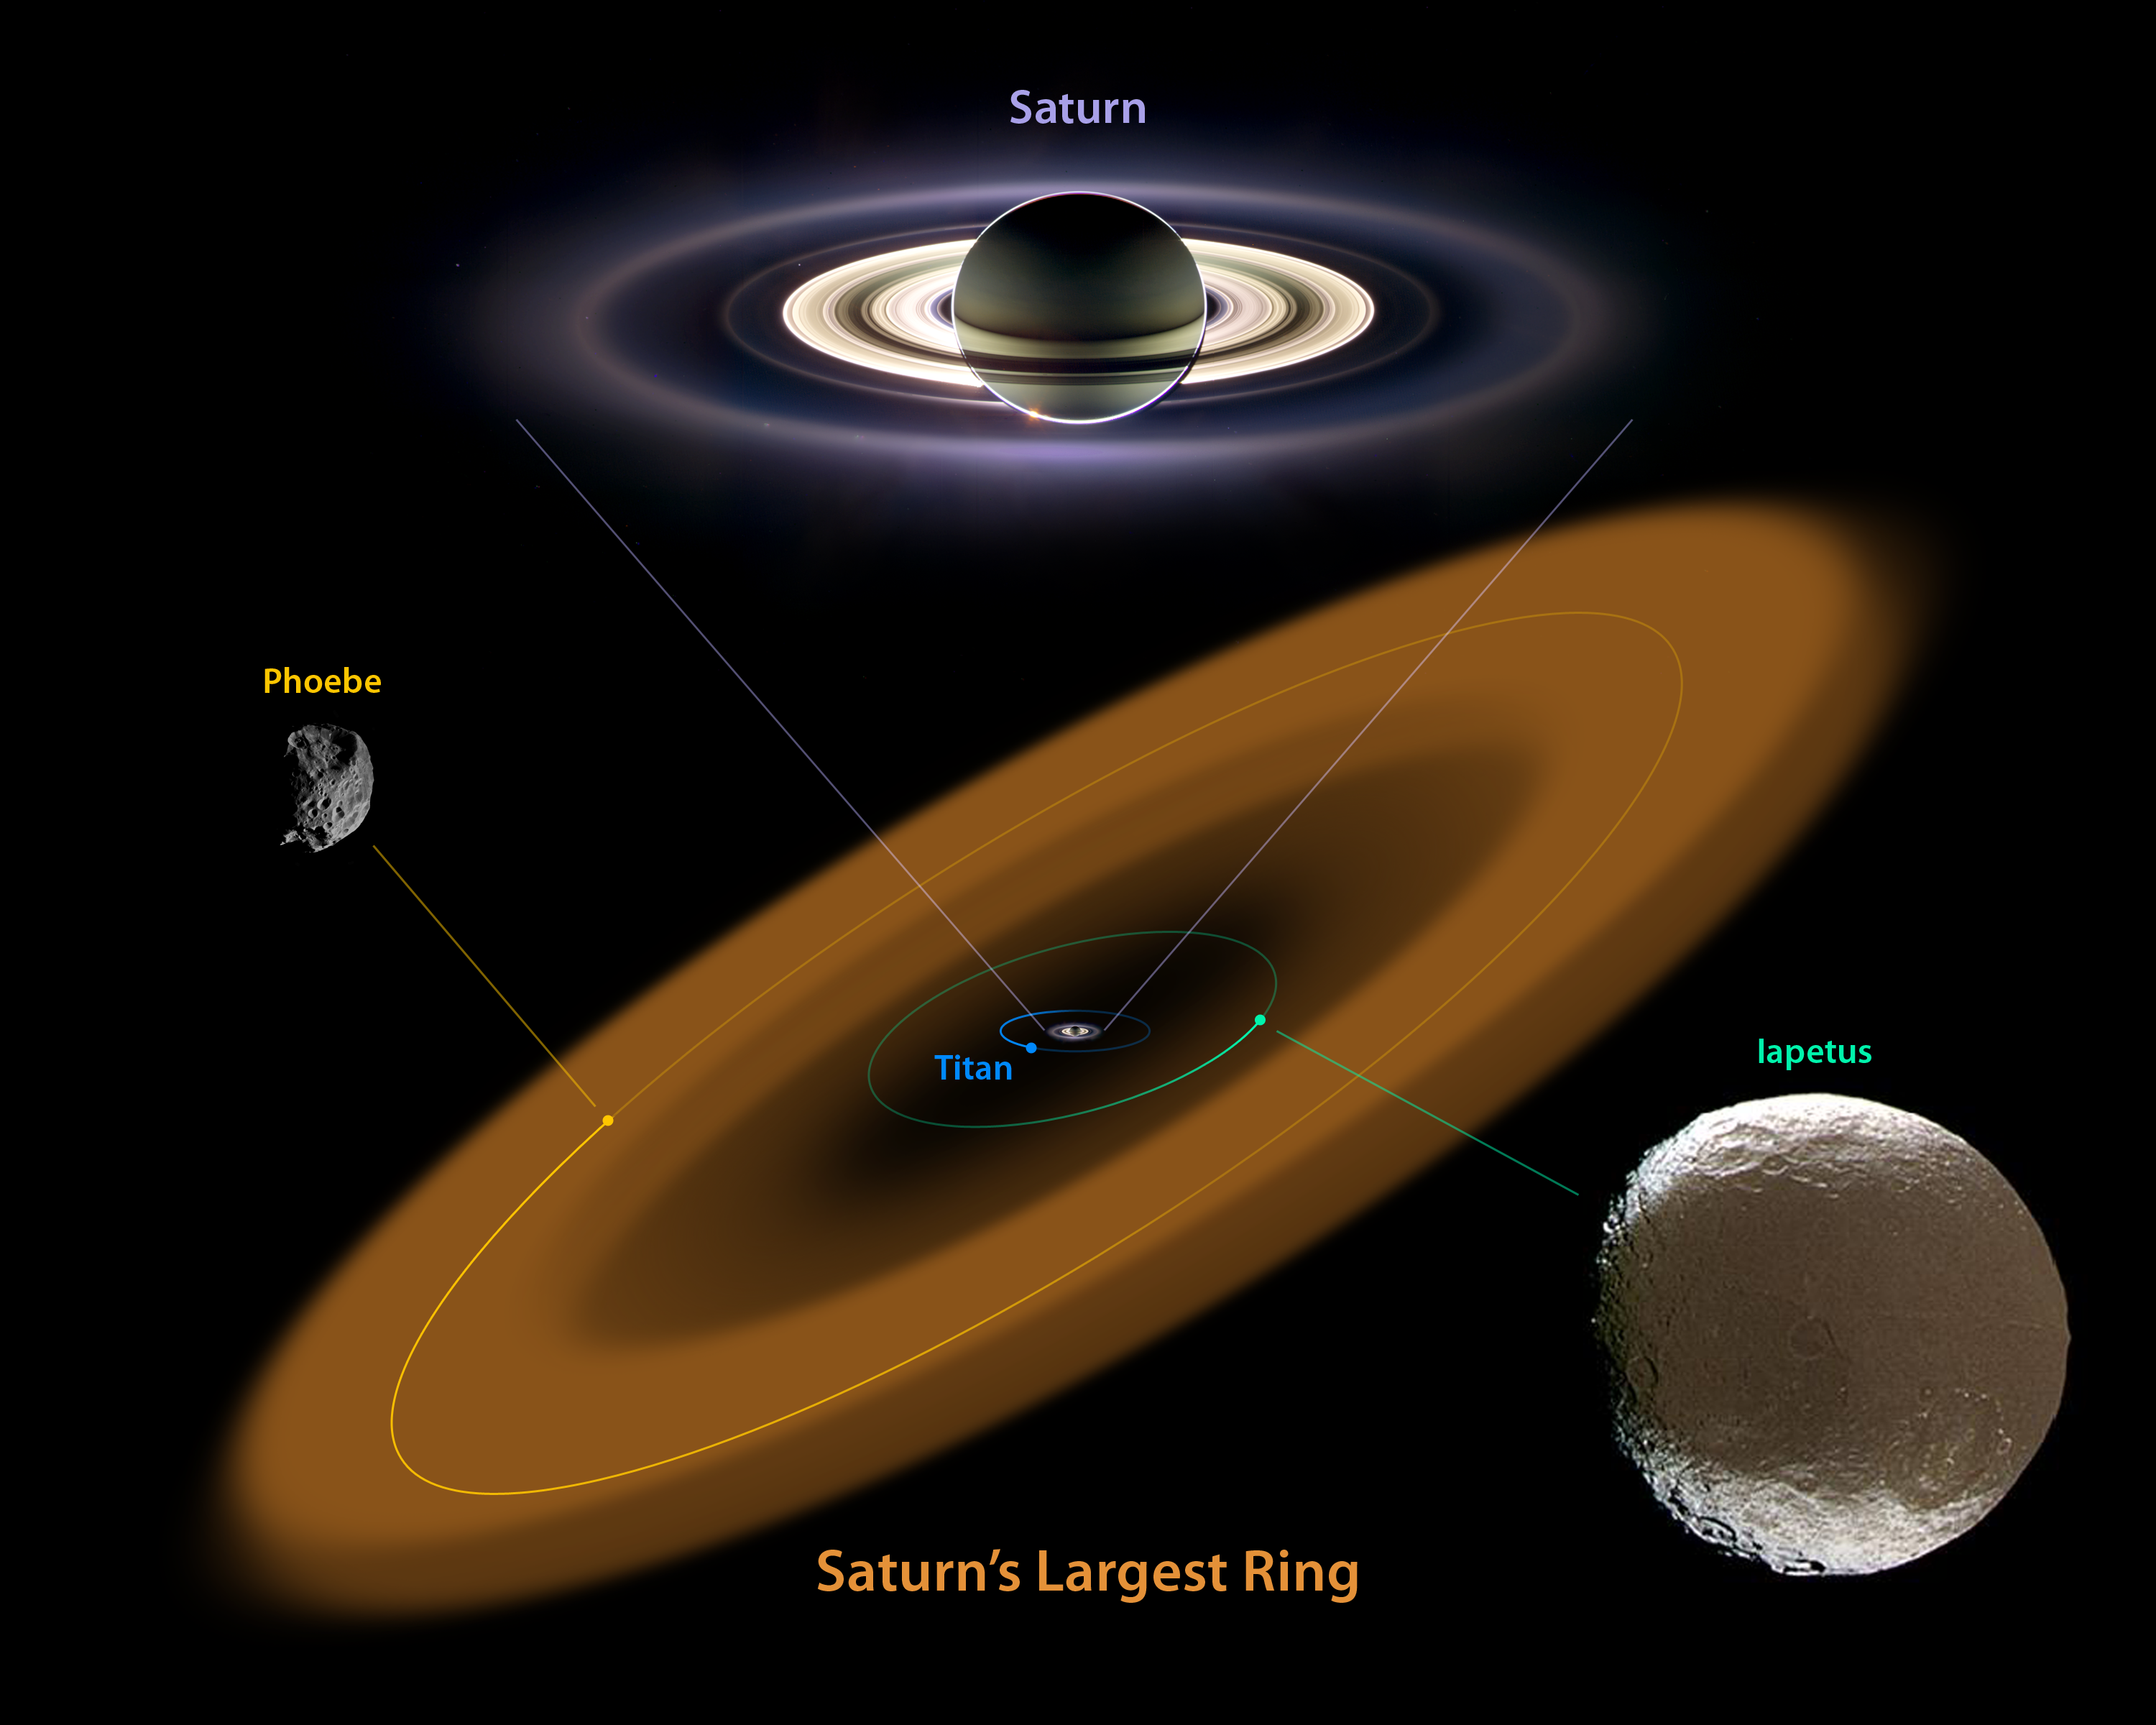

The King of Rings (Artist Concept)

This artist’s conception shows a nearly invisible ring around Saturn — the largest of the giant planet’s many rings. It was discovered by NASA’s Spitzer Space Telescope. The ring is huge, and far from the gas planet and the rest of its majestic rings.

The bulk of the ring material starts about six million kilometers (3.7 million miles) away from the planet and extends outward roughly another 12 million kilometers (7.4 million miles). The diameter of the ring is equivalent to 300 Saturns lined up side to side. The ring is thick too — it’s about 20 times as thick as the diameter of the planet. In fact, the entire volume of the ring is big enough to hold one billion Earths!

Saturn’s newest halo is tilted at about 27 degrees from the main ring plane and encompasses the orbit of the moon Phoebe. Both the ring and Phoebe orbit in the opposite direction of Saturn’s other rings and most of its moons, including Titan and Iapetus.

Why did it take so long to find something so big? The answer is that the ring is very tenuous, made up of a sparse collection of ice and dust particles. If you could transport yourself to the ring, you wouldn’t even know you were there because the particles are so far apart. There’s not a lot of sunlight out at Saturn, so this small density of particles doesn’t reflect much visible light. Spitzer was able to spot the band because it sees infrared light, or heat radiation, from objects. Even though the ring material is very cold, it still gives off heat that can Spitzer can see.

The discovery offers a possible solution to the mystery of the moon Iapetus. Years after Giovanni Cassini discovered Iapetus in 1671, he correctly deduced that one side of the moon is white and the other dark in a pattern that some say resembles the yin-yang symbol or a tennis ball. Astronomers think it is possible that the newfound ring, which orbits in the opposite direction of Iapetus, is the cause of the two-faced coloring. As the ring circles around, particles could be drifting inward and splattering the icy moon on the face like bugs on a windshield.

The pictures of Saturn, Phoebe and Iapetus were taken by NASA’s Cassini spacecraft. The ring is an artist’s illustration.

The size of Phoebe relative to Iapetus has been enlarged to better show Phoebe. Phoebe is about 200 kilometers (124 miles) in diameter, while Iapetus is about 1,500 kilometers (932 miles) across.

Credit: NASA/JPL-Caltech